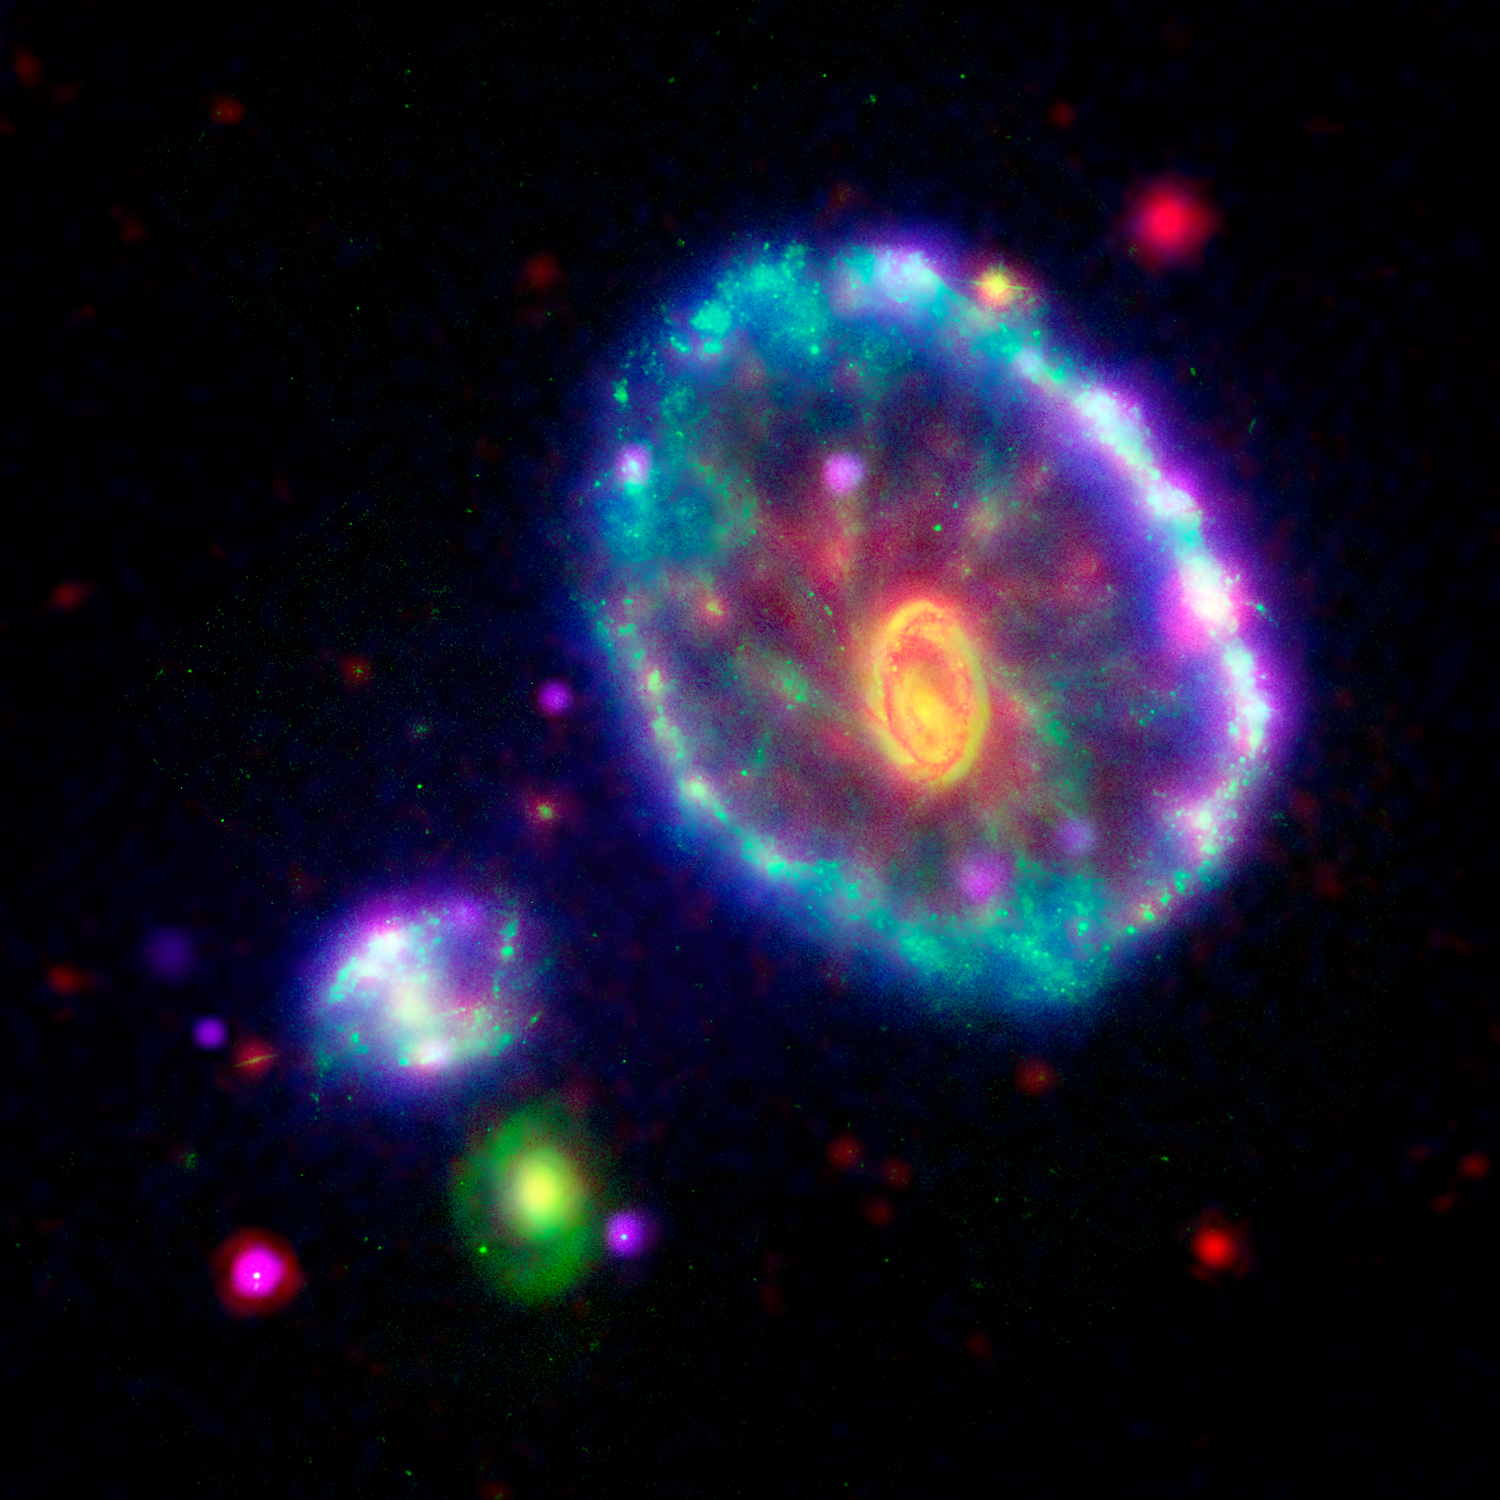

Cartwheel Galaxy Makes Waves

This multi-wavelength composite image shows the Cartwheel galaxy as seen by the Galaxy Evolution Explorer's Far Ultraviolet detector (blue); the Hubble Space Telescope's Wide Field and Planetary Camera-2 in B-band visible light (green); the Spitzer Space Telescope's Infrared Array Camera (IRAC) at 8 microns (red); and the Chandra X-ray Observatory's Advanced CCD Imaging Spectrometer-S array instrument (purple).

Approximately 100 million years ago, a smaller galaxy plunged through the heart of Cartwheel galaxy, creating ripples of brief star formation. In this image, the first ripple appears as an ultraviolet-bright blue outer ring. The blue outer ring is so powerful in the GALEX observations that it indicates the Cartwheel is one of the most powerful UV-emitting galaxies in the nearby universe. The blue color reveals to astronomers that associations of stars 5 to 20 times as massive as our sun are forming in this region. The clumps of pink along the outer blue ring are regions where both X-rays and UV radiation are superimposed in the image. These X-ray point sources are very likely collections of binary star systems containing a blackhole (called Massive X-ray Binary Systems). The X-ray sources seem to cluster around optical/UV bright supermassive star clusters.

The yellow-orange inner ring and nucleus at the center of the galaxy result from the combination of visible and infrared light, which is stronger towards the center. This region of the galaxy represents the second ripple, or ring wave, created in the collision, but has much less star for mation activity than the first (outer) ring wave. The wisps of red spread throughout the interior of the galaxy are organic molecules that have been illuminated by nearby low-level star formation. Meanwhile, the tints of green are less massive, older visible light stars.

Although astronomers have not identified exactly which galaxy collided with the Cartwheel, two of three candidate galaxies can be seen in this image to the bottom left of the ring, one as a neon blob and the other as a green spiral.

Previously, scientists believed the ring marked the outermost edge of the galaxy, but the latest GALEX observations detect a faint disk, not visible in this image, that extends to twice the diameter of the ring.

Credit: NASA/JPL-Caltech/P. N. Appleton (SSC/Caltech)